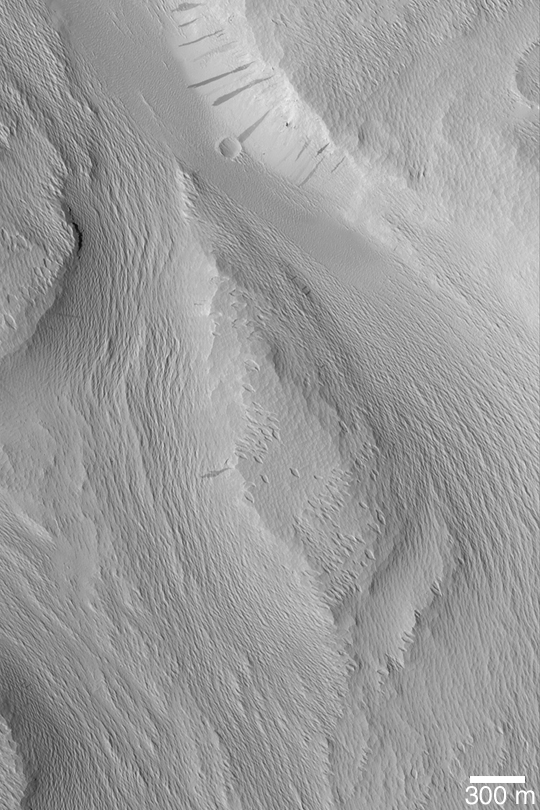

Labou Vallis

MGS MOC Release No. MOC2-441, 3 August 2003

This Mars Global Surveyor (MGS) Mars Orbiter Camera (MOC) image shows the wind-eroded surfaces of the Labou Vallis system. The original valley walls and floor were covered with a material that was later eroded by wind to form the sharp, rough textured terrain seen here. Avalanches of dust formed dark streaks on some slopes. This picture is located near 8.5°S, 154.7°W. It is illuminated by sunlight from the left.

Other versions of this picture:Full-resolution GIF (~3.7 m/pixel) of entire original image, M07-03611

Credit: NASA/JPL/Malin Space Science Systems